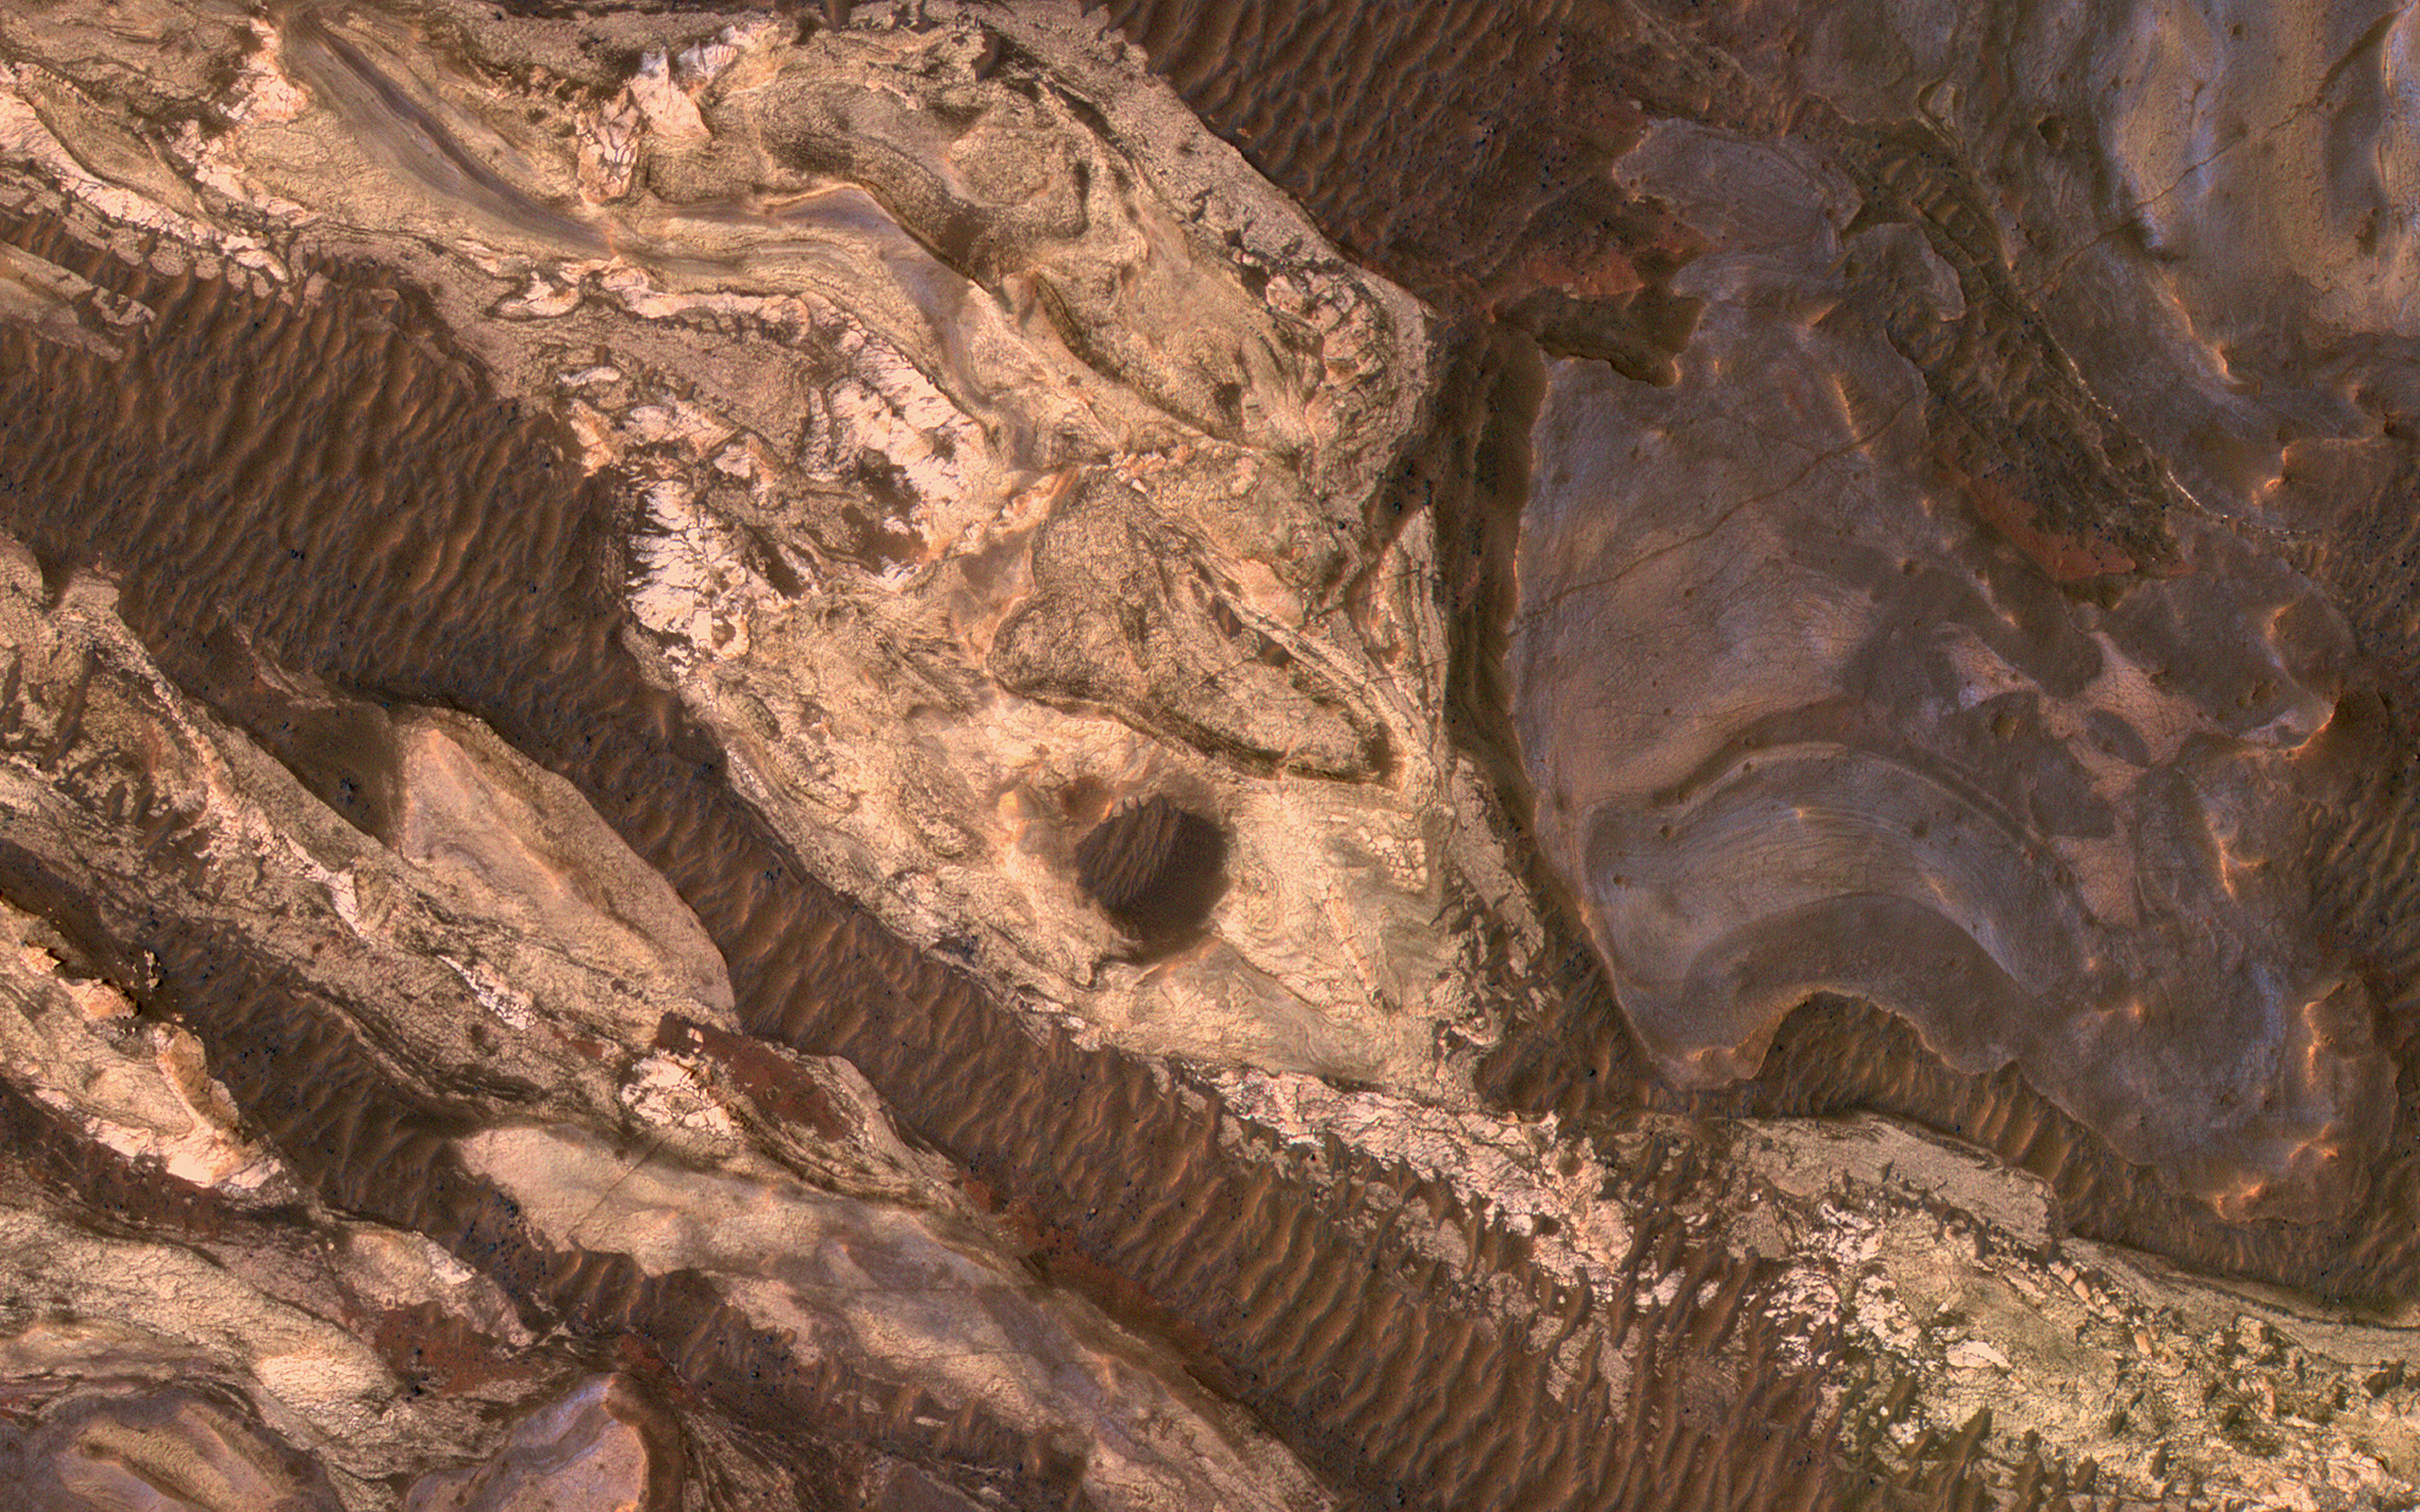

Abstract Art in Ius Chasma

Sometimes Mars’ surface is just beautiful as seen through the eyes of HiRISE.

This is one example on the floor of Ius Chasma, part of Valles Marineris. The region has had a complex history of sediment deposition, deformation, erosion, and alteration.

The map is projected here at a scale of 50 centimeters (19.7 inches) per pixel. (The original image scale is 53.3 centimeters [21.0 inches] per pixel [with 2 x 2 binning]; objects on the order of 160 centimeters [63.0 inches] across are resolved.) North is up.

The University of Arizona, in Tucson, operates HiRISE, which was built by Ball Aerospace & Technologies Corp., in Boulder, Colorado. NASA’s Jet Propulsion Laboratory, a division of Caltech in Pasadena, California, manages the Mars Reconnaissance Orbiter Project for NASA’s Science Mission Directorate, Washington.

Credit: NASA/JPL-Caltech/University of Arizona